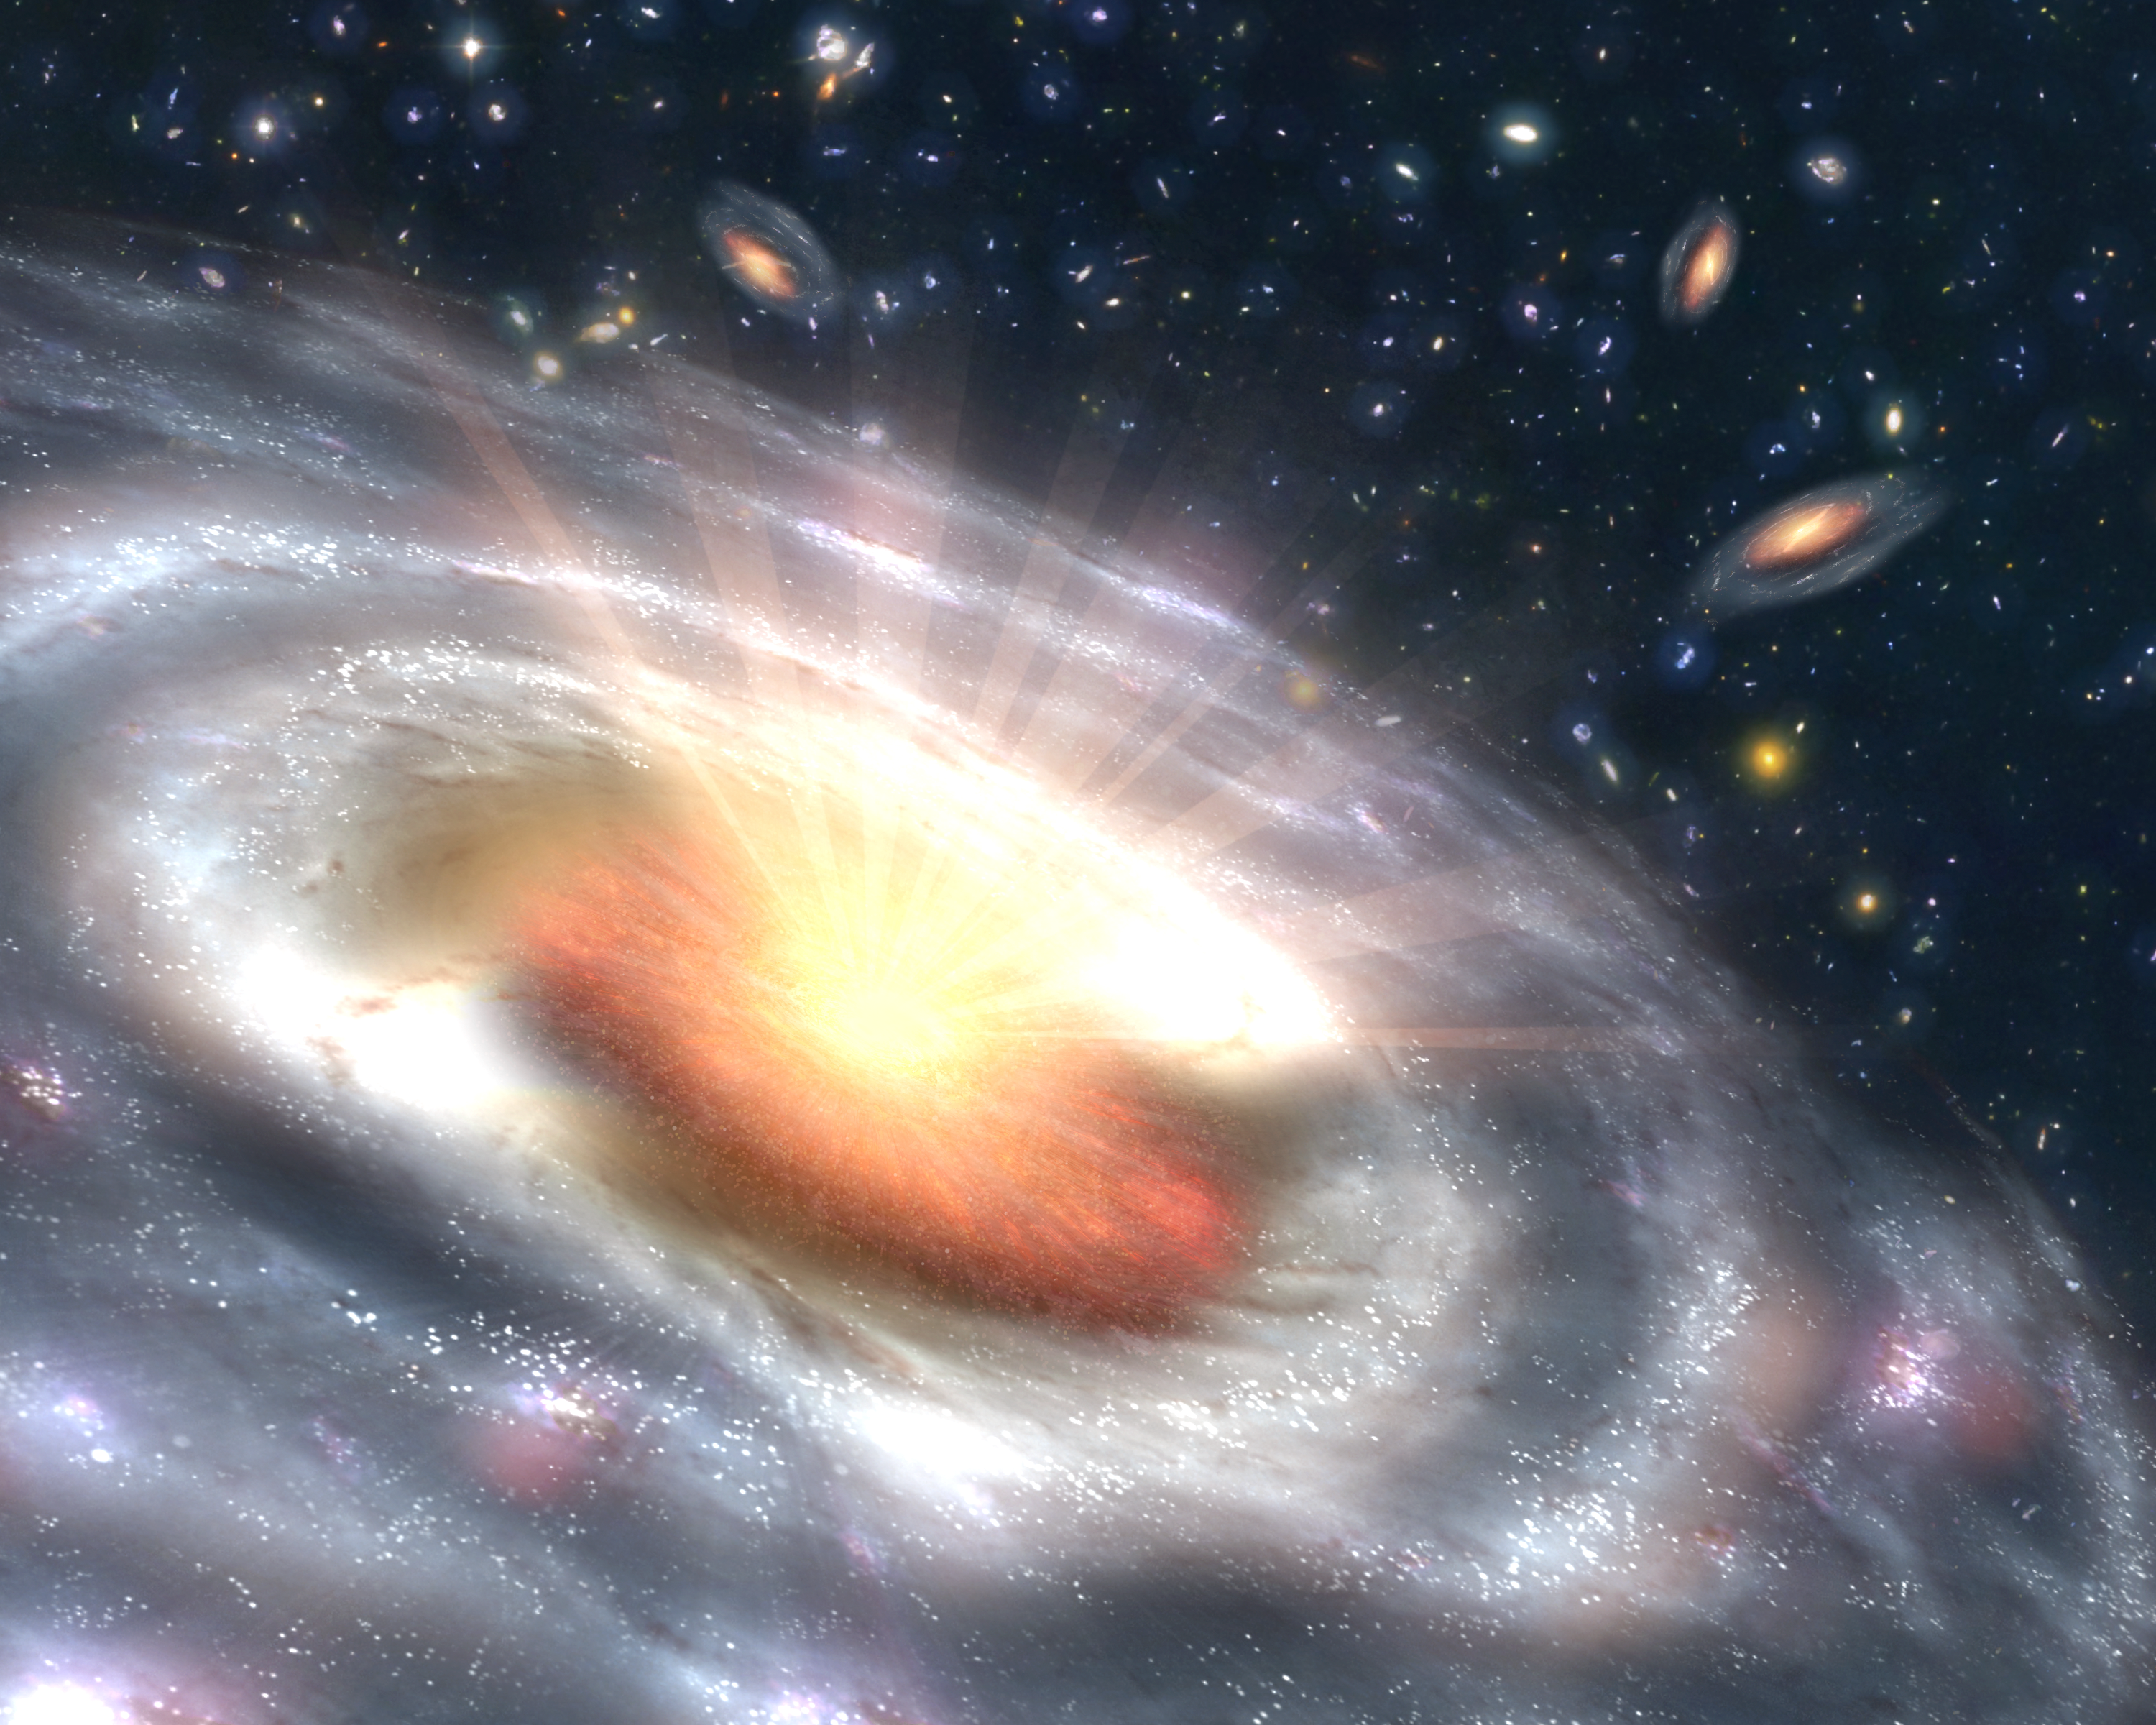

Bursting with Stars and Black Holes

A growing black hole, called a quasar, can be seen at the center of a faraway galaxy in this artist's concept. Astronomers using NASA's Spitzer and Chandra space telescopes discovered swarms of similar quasars hiding in dusty galaxies in the distant universe.

The quasar is the orange object at the center of the large, irregular-shaped galaxy. It consists of a dusty, doughnut-shaped cloud of gas and dust that feeds a central supermassive black hole. As the black hole feeds, the gas and dust heat up and spray out X-rays, as illustrated by the white rays. Beyond the quasar, stars can be seen forming in clumps throughout the galaxy. Other similar galaxies hosting quasars are visible in the background.

The newfound quasars belong to a long-lost population that had been theorized to be buried inside dusty, distant galaxies, but were never actually seen. While some quasars are easy to detect because they are oriented in such a way that their X-rays point toward Earth, others are oriented with their surrounding doughnut-clouds blocking the X-rays from our point of view. In addition, dust and gas in the galaxy itself can block the X-rays.

Astronomers had observed the most energetic of this dusty, or obscured, bunch before, but the "masses," or more typical members of the population, remained missing. Using data from Spitzer and Chandra, the scientists uncovered many of these lost quasars in the bellies of massive galaxies between 9 and 11 billion light-years away. Because the galaxies were also busy making stars, the scientists now believe most massive galaxies spent their adolescence building up their stars and black holes simultaneously.

The Spitzer observations were made as part of the Great Observatories Origins Deep Survey program, which aims to image the faintest distant galaxies using a variety of wavelengths.

Credit: NASA/JPL-Caltech/T. Pyle (SSC)